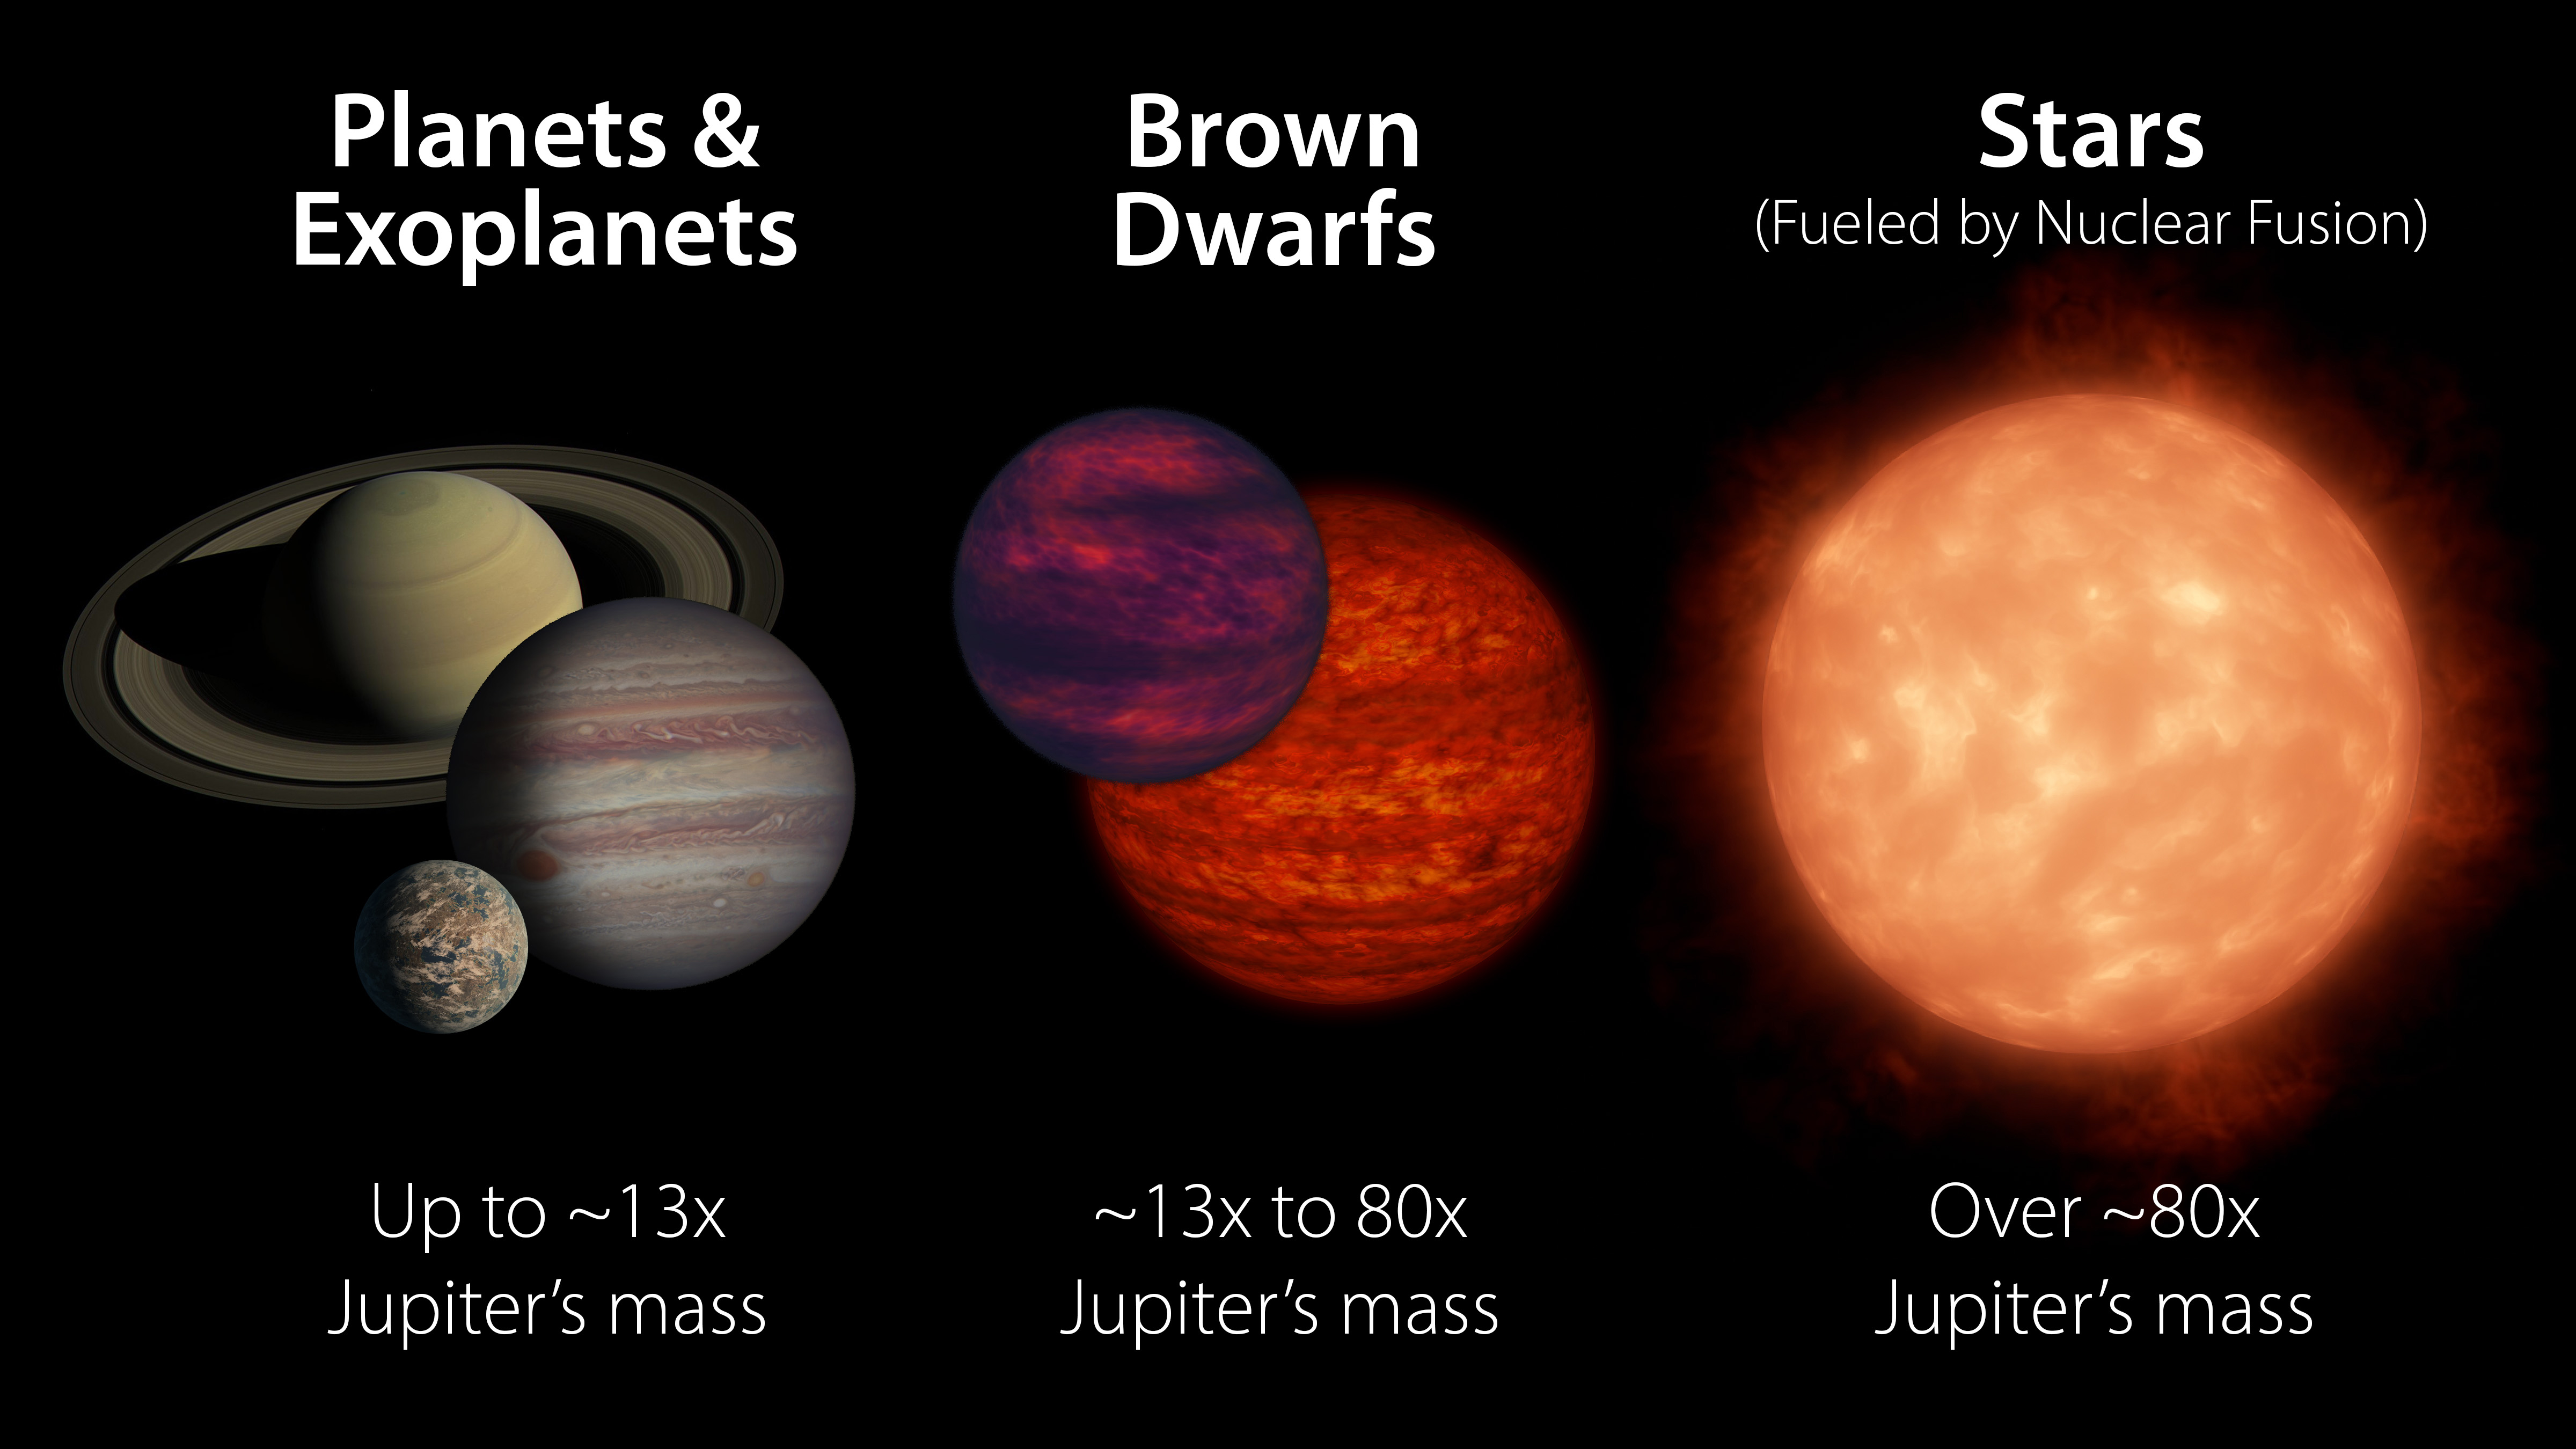

What is a Brown Dwarf?

Brown dwarfs are more massive than planets but not quite as massive as stars. Generally speaking, they have between 13 and 80 times the mass of Jupiter. A brown dwarf becomes a star if its core pressure gets high enough to start nuclear fusion.

Credit: NASA/JPL-Caltech